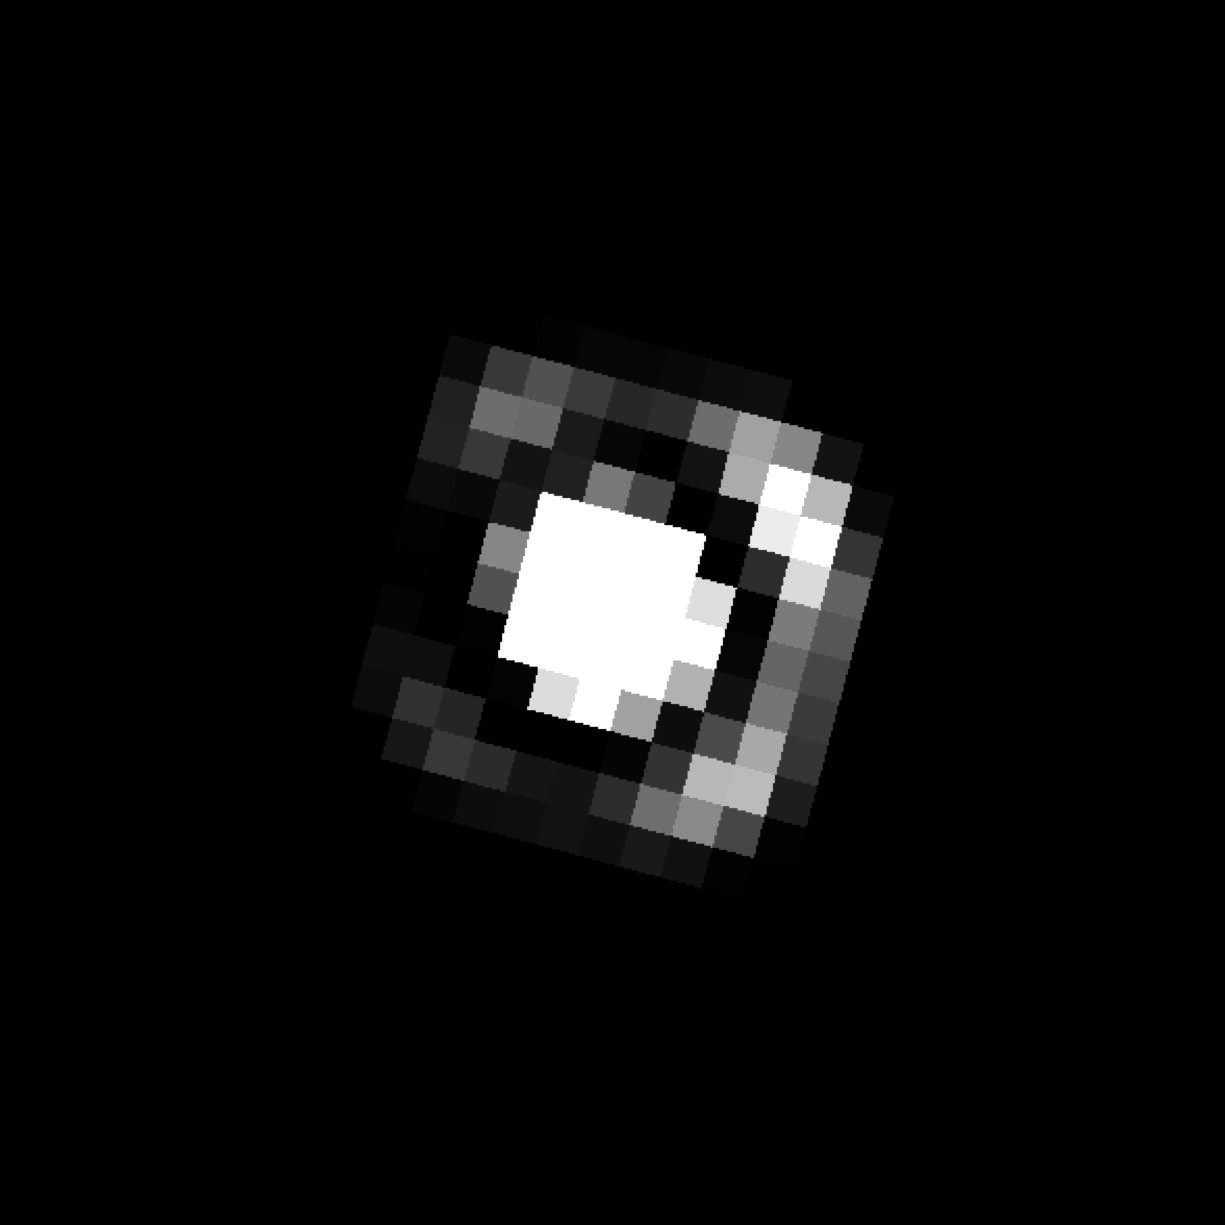

Binary L Dwarf Kelu-1 (HST August 14, 1998)

Object Name: Kelu-1 AB, Kelu
Object Description: Binary Brown Dwarf System
Instrument: HST/NICMOS

Compass and Scale Compass and Scale An astronomical image with a scale that shows how large an object is on the sky, a compass that shows how the object is oriented on the sky, and the filters with which the image was made.

Credit: NASA, ESA, and M. Stumpf (MPIA)